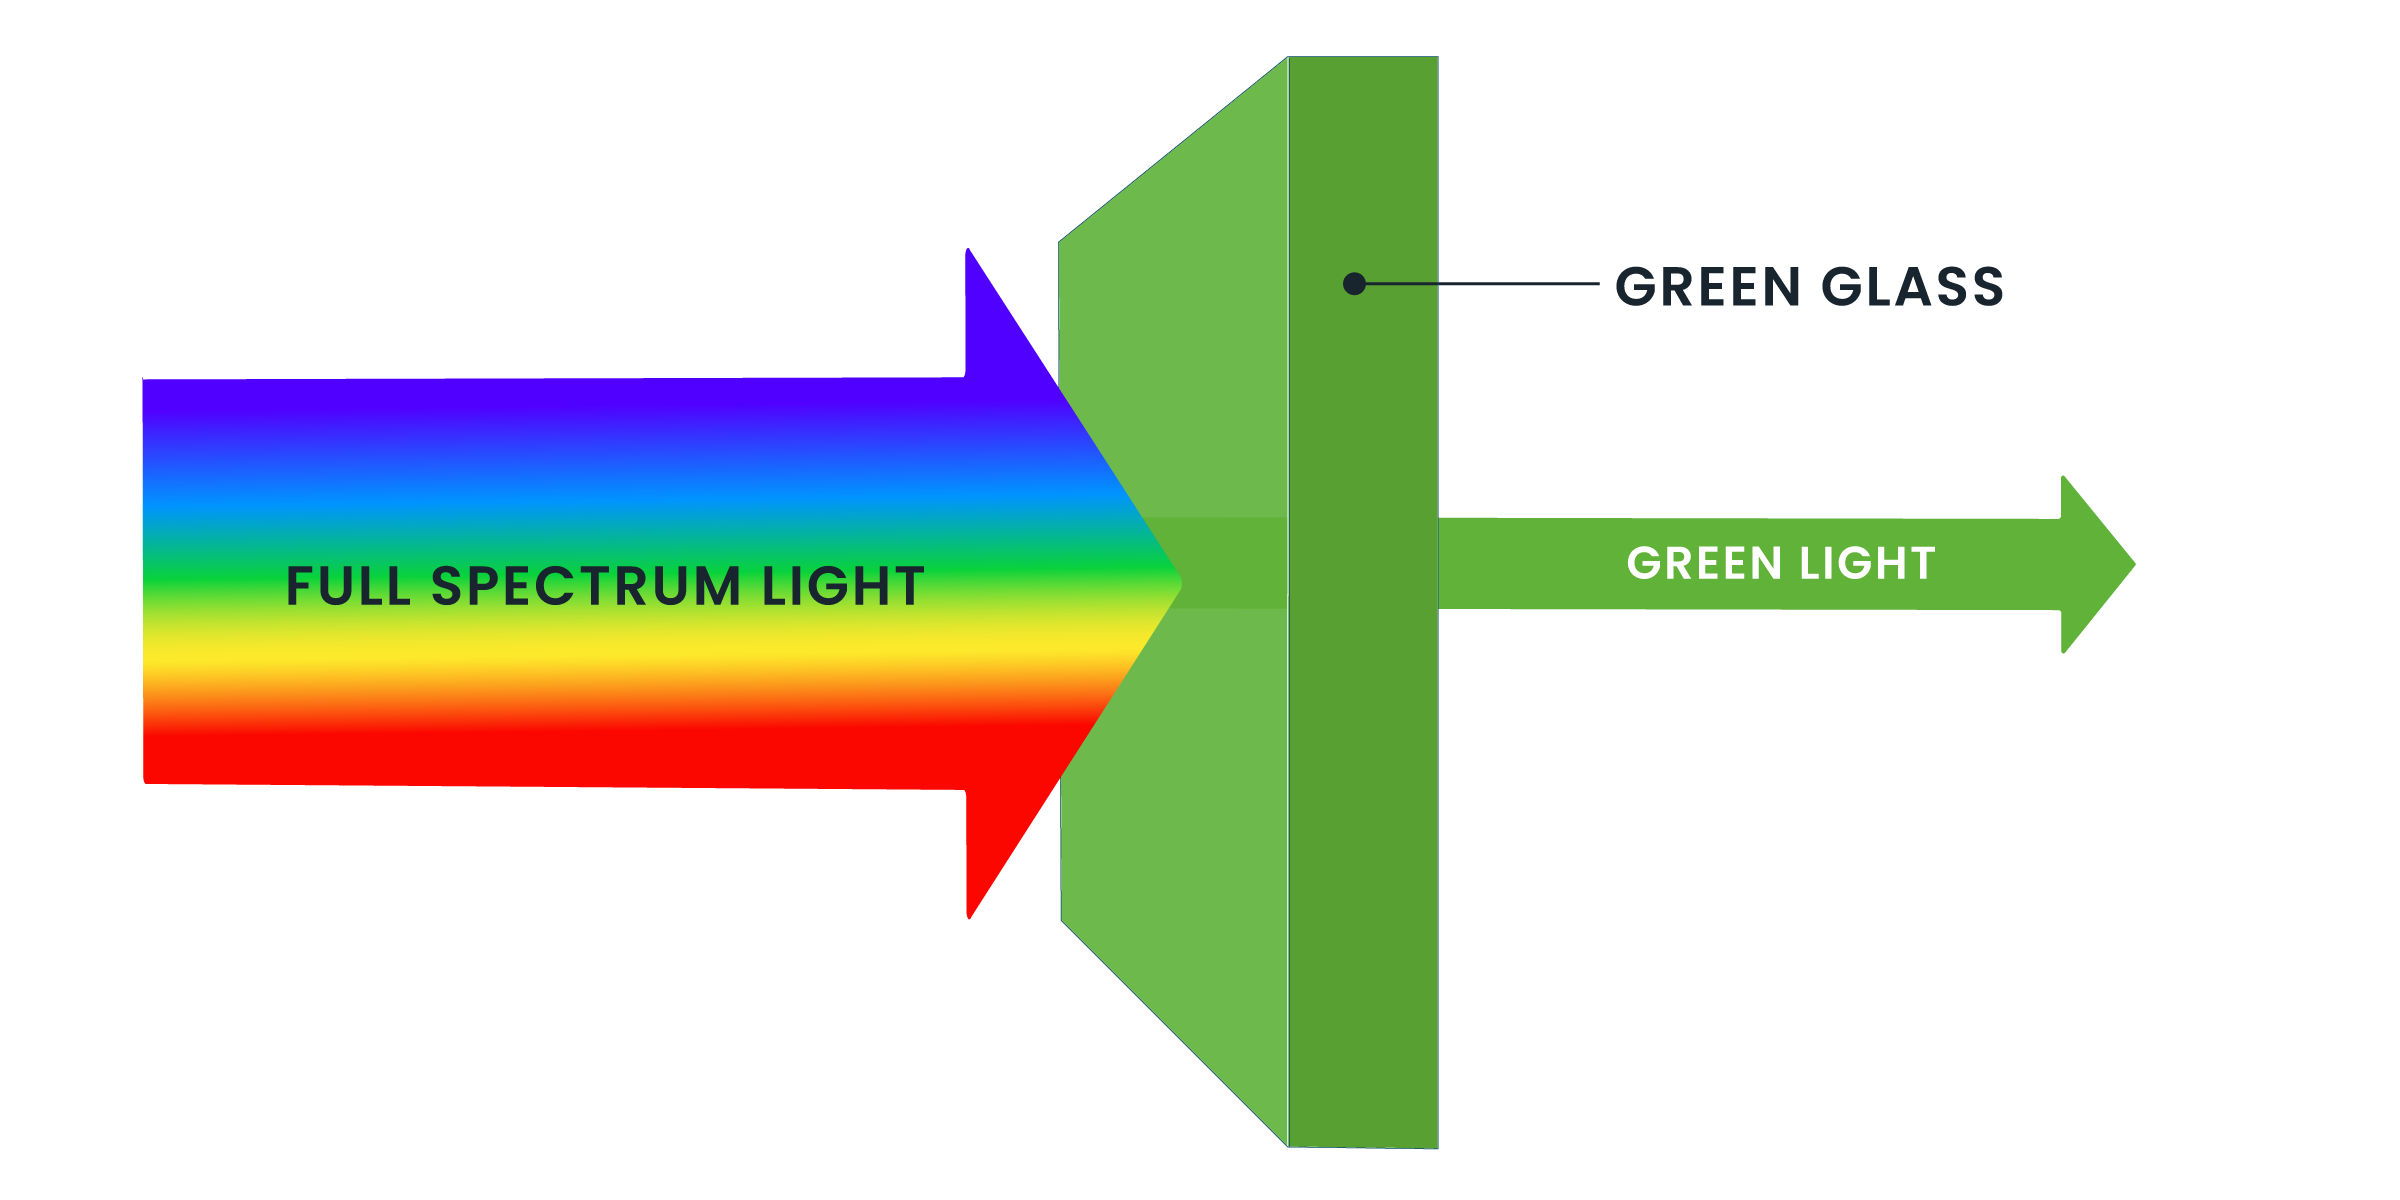

Light Passing Through a Filter

A colored-glass window allows only its particular color of light to pass through – it filters out the other colors of the spectrum. Hubble's filters work the same way, allowing only a specific color of light to pass through.

Credit: NASA and STScI